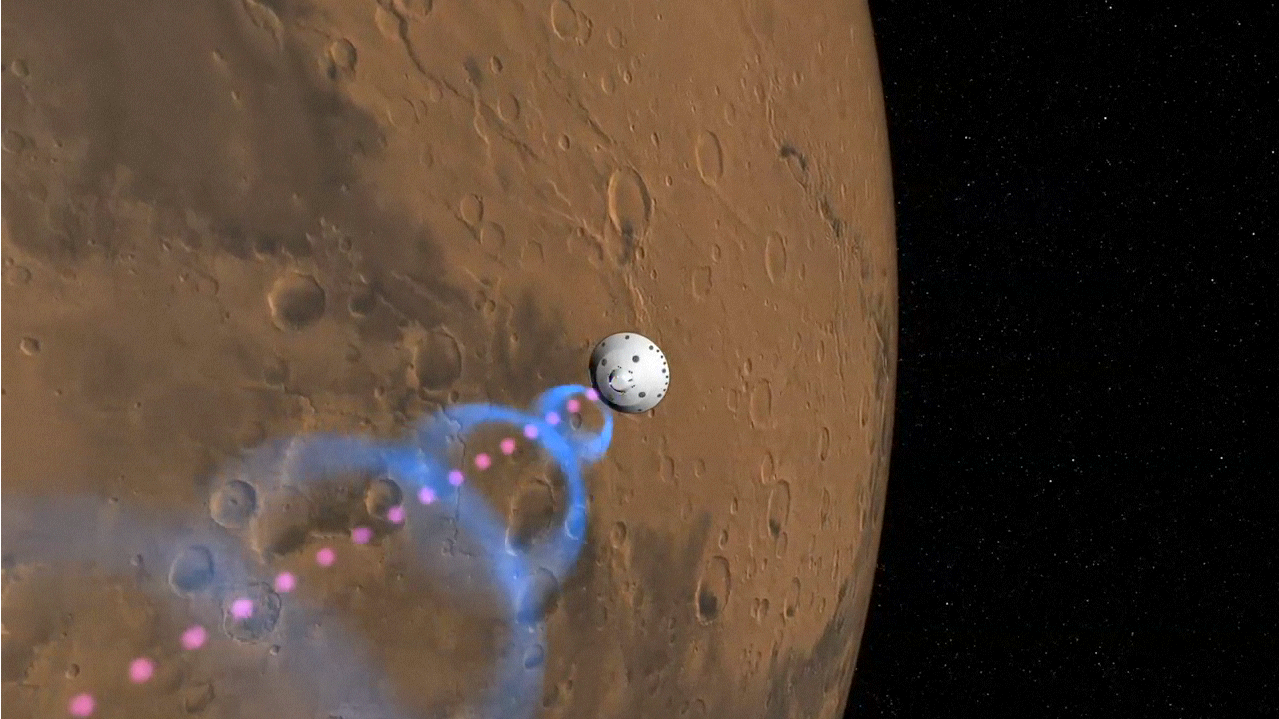

Communicating with Curiosity (Artist’s Concept)

This artist’s animation shows how NASA’s Curiosity rover will communicate with Earth via two of NASA’s Mars orbiters, Mars Reconnaissance Orbiter and Odyssey. As the rover descends to the surface of Mars, it will send out two different types of data: basic radio-frequency tones that go directly to Earth (pink dashes) and more complex UHF radio data (blue circles). Odyssey will pick up the UHF signal and relay it immediately back to Earth (seen as a beam of small blue circles). Meanwhile, Mars Reconnaissance Orbiter will record the UHF data and play it back to Earth at a later time.

Back on Earth, the rover’s signals are picked up by large antenna dishes at NASA’s Deep Space Network (DSN), which has three complexes in Goldstone, Calif., Madrid, Spain and Canberra, Australia. The DSN sends the information to Curiosity’s mission control at NASA’s Jet Propulsion Laboratory, Calif.

Credit: NASA/JPL-Caltech